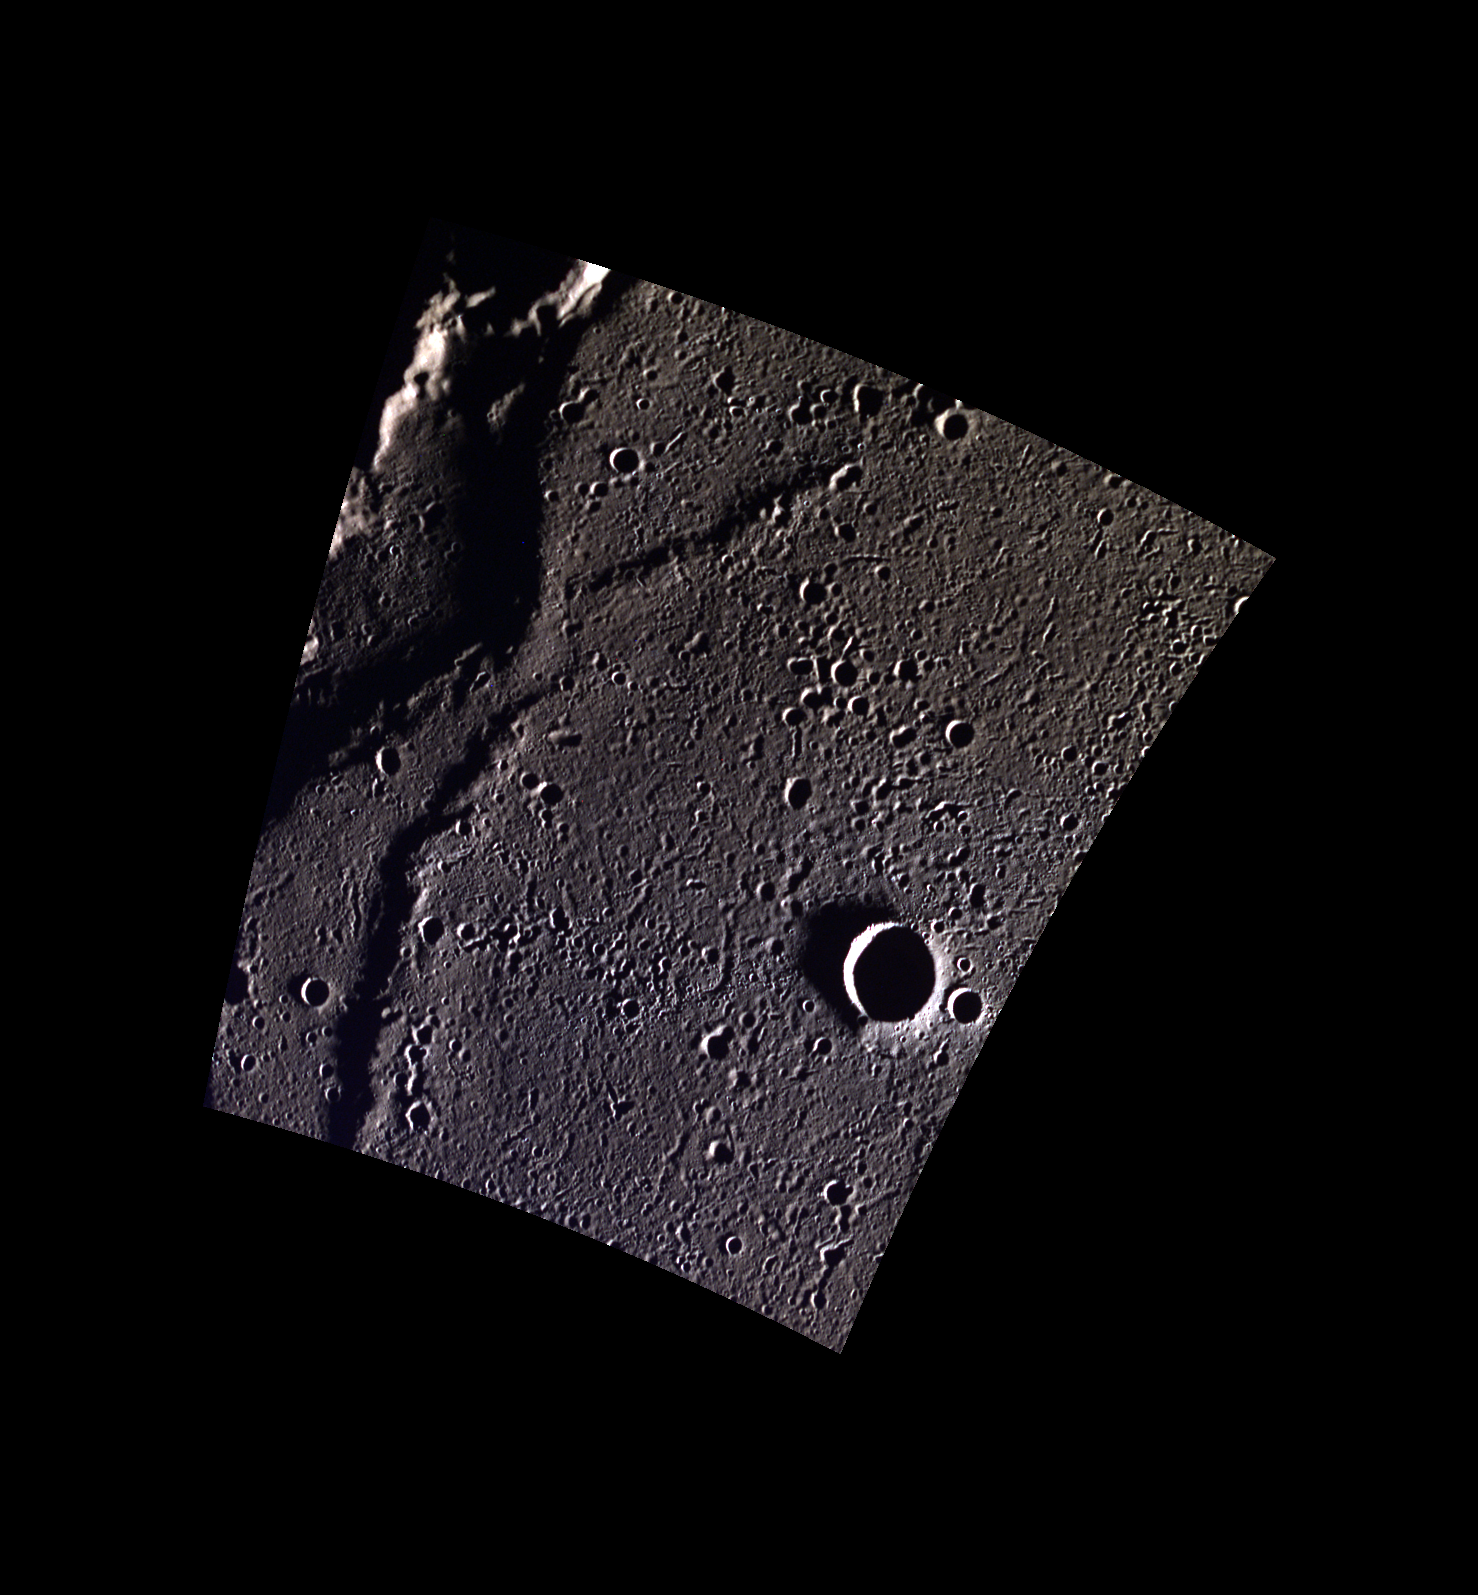

Wrinkles and More in Goethe

This small unnamed crater occurs near a wrinkle ridge in Goethe Basin. Since this image was taken near the north pole of Mercury, the shadows are more dramatic than in the equatorial region.

This image was acquired as part of MDIS’s high-resolution 3-color imaging campaign. The map produced from this campaign complements the 8-color base map (at an average resolution of 1 km/pixel) acquired during MESSENGER’s primary mission by imaging Mercury’s surface in a subset of the color filters at the highest resolution possible. The three narrow-band color filters are centered at wavelengths of 430 nm, 750 nm, and 1000 nm, and image resolutions generally range from 100 to 400 meters/pixel in the northern hemisphere.

Date acquired: February 09, 2013
Image Mission Elapsed Time (MET): 2721322, 2721314, 2721318
Image ID: 3487267, 3487265, 3487266
Instrument: Wide Angle Camera (WAC) of the Mercury Dual Imaging System (MDIS)
WAC filters: 9, 7, 6 (996, 748, 433 nanometers) in red, green, and blue
Center Latitude: 83.35°
Center Longitude: 291.6° E
Resolution: 86 meters/pixel
Scale: The larger crater in this image is 9.5 km in diameter (6 miles).
Incidence Angle: 87.6°
Emission Angle: 18.9°
Phase Angle: 87.5°

The MESSENGER spacecraft is the first ever to orbit the planet Mercury, and the spacecraft’s seven scientific instruments and radio science investigation are unraveling the history and evolution of the Solar System’s innermost planet. MESSENGER acquired over 150,000 images and extensive other data sets. MESSENGER is capable of continuing orbital operations until early 2015.

For information regarding the use of images, see the MESSENGER image use policy.

Credit: NASA/Johns Hopkins University Applied Physics Laboratory/Carnegie Institution of Washington